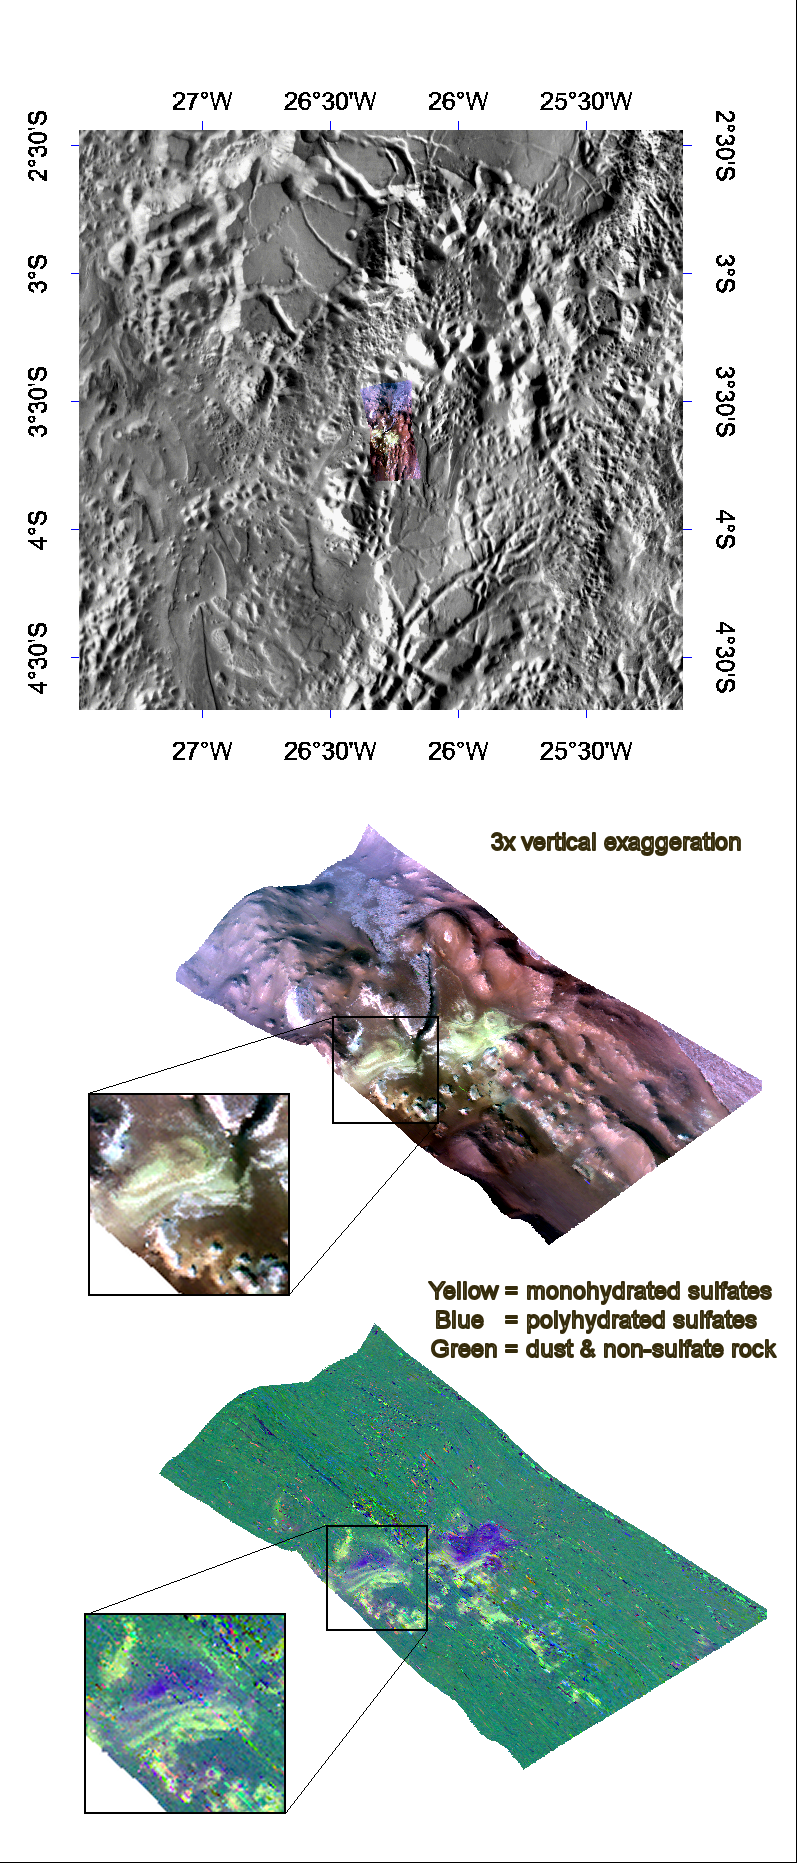

Mono- & Polyhydrated Sulfates in Aureum Chaos

This image of layered deposits in Aureum Chaos was taken by the Compact Reconnaissance Imaging Spectrometer for Mars (CRISM) on June 6, 2007 at 0347 UTC (11:47 p.m. EDT on June 5, 2007), near 3.5 degrees south latitude, 333.25 degrees east longitude. The CRISM image was taken in 544 colors covering 0.36-3.92 micrometers, and shows features as small as 40 meters (132 feet) across. The region covered is just over 10 kilometers (6 miles) wide at its narrowest point.

Aureum Chaos lies in the eastern part of the Valles Marineris canyon system, southwest of a 280 kilometer (174 mile) diameter, highly modified impact crater called Aram Chaos. Both regions hold examples of chaotic terrain that is characterized by randomly oriented, large-scale mesas and knobs. In this region of Mars, these features range in size from a few kilometers to tens of kilometers wide and tend to be heavily eroded. As its name implies, chaotic terrain is extremely irregular. It is most likely the result of collapsed surface material that settled when subsurface ice, water, or magma was released.

The top panel in the montage above shows the location of the CRISM image on a mosaic taken by the Mars Odyssey spacecraft’s Thermal Emission Imaging System (THEMIS). The CRISM data cover an area riddled with knobs. The lower two images were constructed by draping CRISM images over topography and exaggerating the vertical scale to better illustrate the region’s topography. The upper right is an infrared, false color image that reveals layered deposits of a light-colored material along the flanks of several knobs. The lower-left image reveals the mineralogical composition of these layers, with yellow representing monohydrated sulfates (sulfates with one water molecule incorporated into each molecule of the mineral) and blue polyhydrated sulfates (sulfates with multiple waters per mineral molecule). There are two possible explanations for the compositional banding. The first is deposition of mono- and polyhydrated sulfates in alternating layers. The second is deposition of just one sulfate type, and subsequently its alteration by weathering at the exposed, eroded surface. Further observations will better determine the origin of these complex banded sulfate deposits.

CRISM is one of six science instruments on NASA’s Mars Reconnaissance Orbiter. Led by The Johns Hopkins University Applied Physics Laboratory, Laurel, Md., the CRISM team includes expertise from universities, government agencies and small businesses in the United States and abroad. NASA’s Jet Propulsion Laboratory, a division of the California Institute of Technology in Pasadena, manages the Mars Reconnaissance Orbiter and the Mars Science Laboratory for NASA’s Science Mission Directorate, Washington. Lockheed Martin Space Systems, Denver, built the orbiter.

Credit: NASA/JPL/JHUAPL